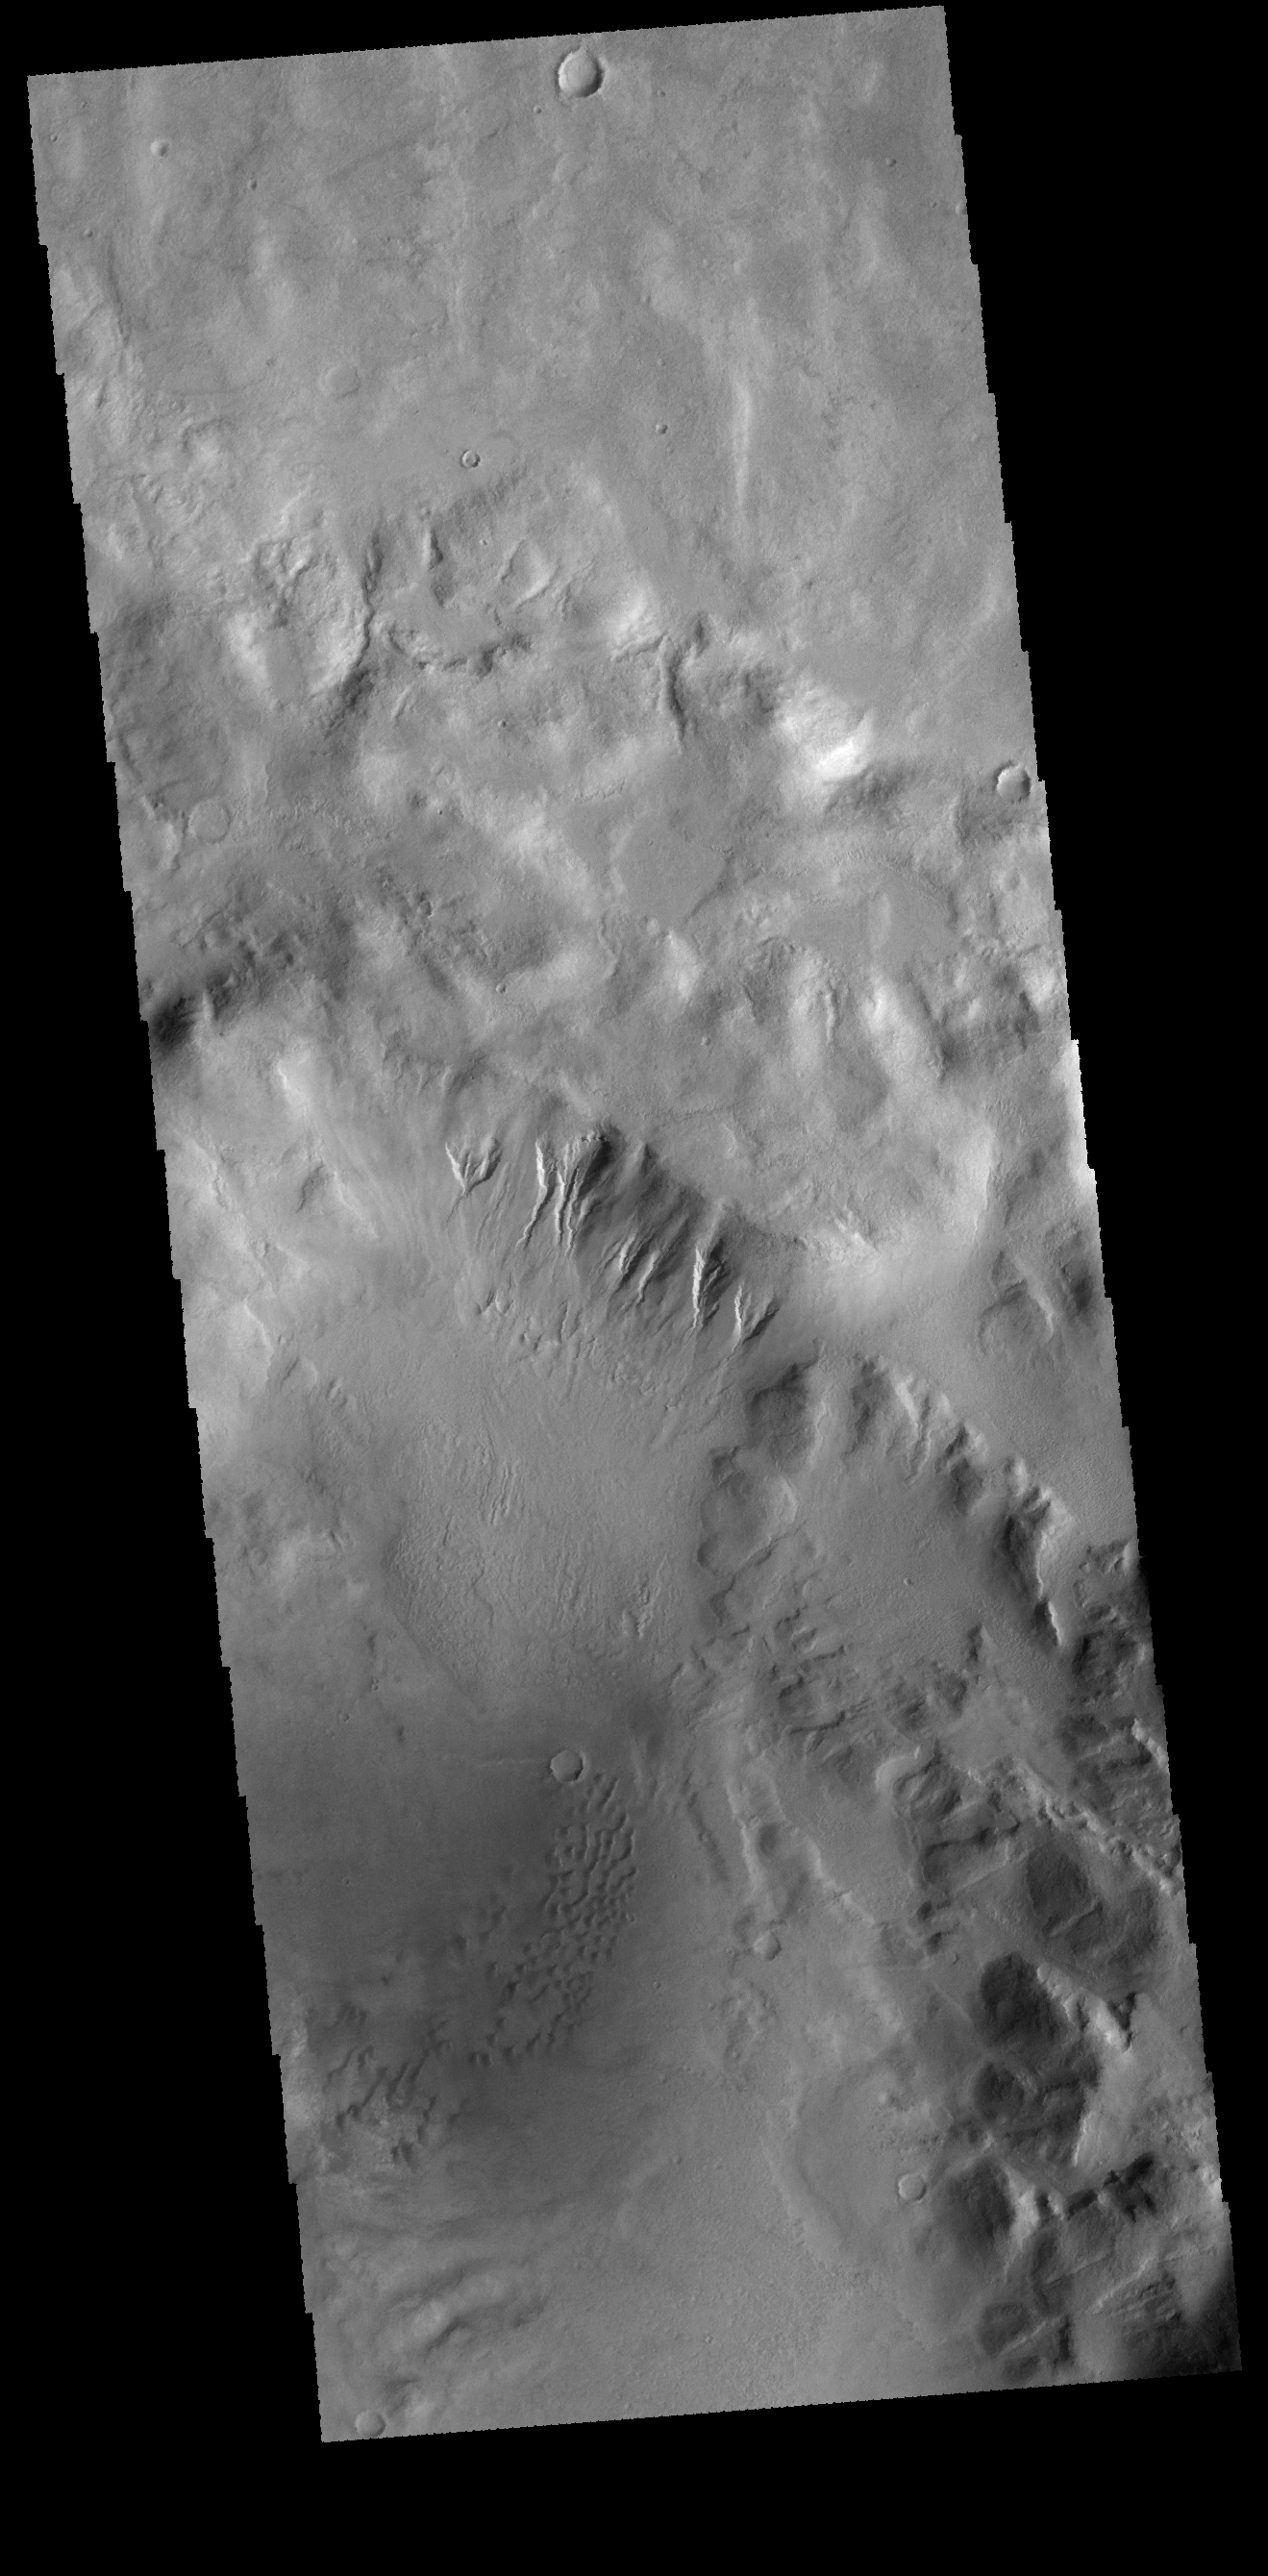

Terra Sirenum

Today’s VIS image is of an unnamed crater in Terra Sirenum. There are gullies dissecting part of the crater rim, and small dunes on the crater floor.

Credit: NASA/JPL-Caltech/ASU